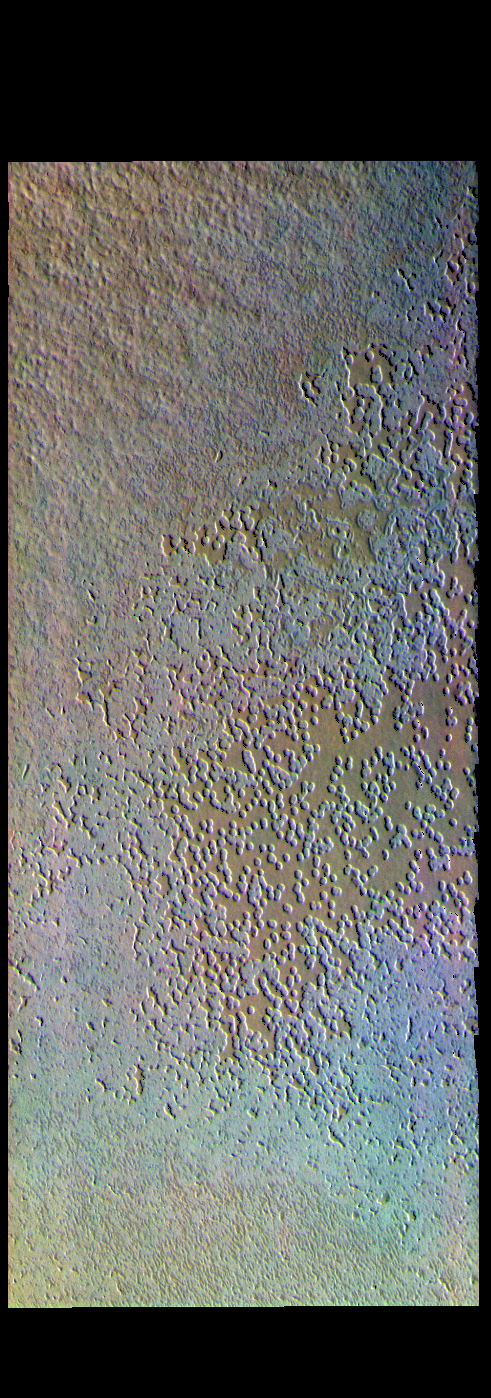

Swiss Cheese – False Color

This false color image shows pits on the south polar cap. The terrain has the appearance of a slice of swiss cheese, giving rise to the informal name. This is thought that these depressions form by sublimation. Sublimation is the process where the solid changes directly into a gas phase – ie. no fluid form in between the solid and gaseous forms. Sublimation occurs due to the arrival of the sun in the spring and summer seasons at the pole. These pits have been shown to grow in size over a short time period, with the surface changing over the course of years rather than thousands of years.

The THEMIS VIS camera contains 5 filters. The data from different filters can be combined in multiple ways to create a false color image. These false color images may reveal subtle variations of the surface not easily identified in a single band image.

Credit: NASA/JPL-Caltech/ASU